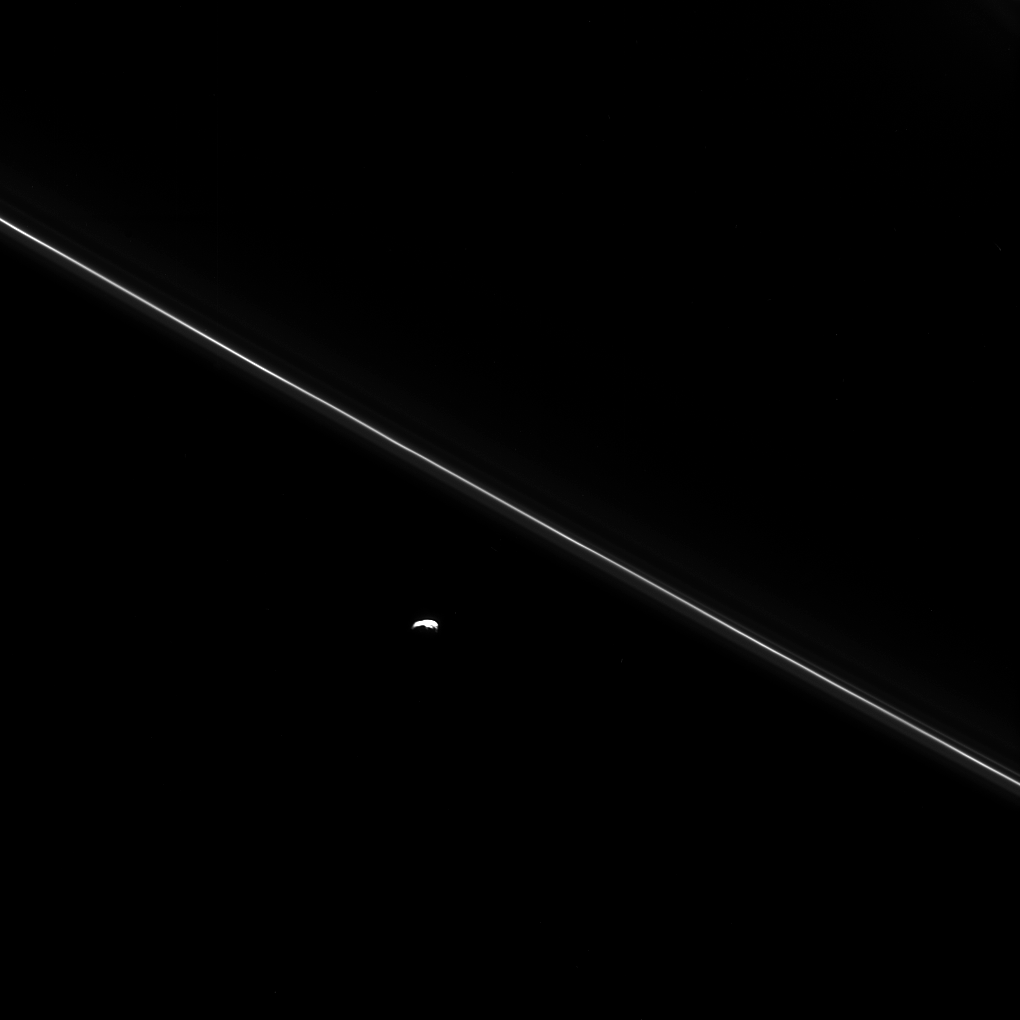

Pandora, the Would-Be Perturber

As Cassini hurtled toward its fatal encounter with Saturn, the spacecraft turned to catch this final look at Saturn’s moon Pandora next to the thin line of the F ring.

Over the course of its mission, Cassini helped scientists understand that Pandora plays a smaller role than they originally thought in shaping the narrow ring. When Cassini arrived at Saturn, many thought that Pandora and Prometheus worked together to shepherd the F ring between them, confining it and sculpting its unusual braided and kinked structures. However, data from Cassini show that the gravity of the two moons together actually stirs the F ring into a chaotic state, generating the “gap and streamer” structure seen elsewhere (see also PIA15501).

Recent models, supported by Cassini images, suggest that it is Prometheus alone, not Pandora, that confines the bulk of the F ring, aided by the particular characteristics of its orbit. Prometheus establishes stable locations for F ring material where the moon’s own gravitational resonances are least cluttered by the perturbing influence of its sibling satellite, Pandora.

This view looks toward the sunlit side of the rings from about 28 degrees above the ringplane. The image was taken in visible light with the Cassini spacecraft narrow-angle camera on Sept. 14, 2017.

The view was obtained at a distance of approximately 360,000 miles (577,000 kilometers) from Pandora and at a Sun-Pandora-spacecraft, or phase, angle of 119 degrees. Image scale is about 2.2 miles (3.5 kilometers) per pixel.

The Cassini spacecraft ended its mission on Sept. 15, 2017.

The Cassini mission is a cooperative project of NASA, ESA (the European Space Agency) and the Italian Space Agency. The Jet Propulsion Laboratory, a division of Caltech in Pasadena, manages the mission for NASA’s Science Mission Directorate, Washington. The Cassini orbiter and its two onboard cameras were designed, developed and assembled at JPL. The imaging operations center is based at the Space Science Institute in Boulder, Colorado.

Credit: NASA/JPL-Caltech/Space Science Institute